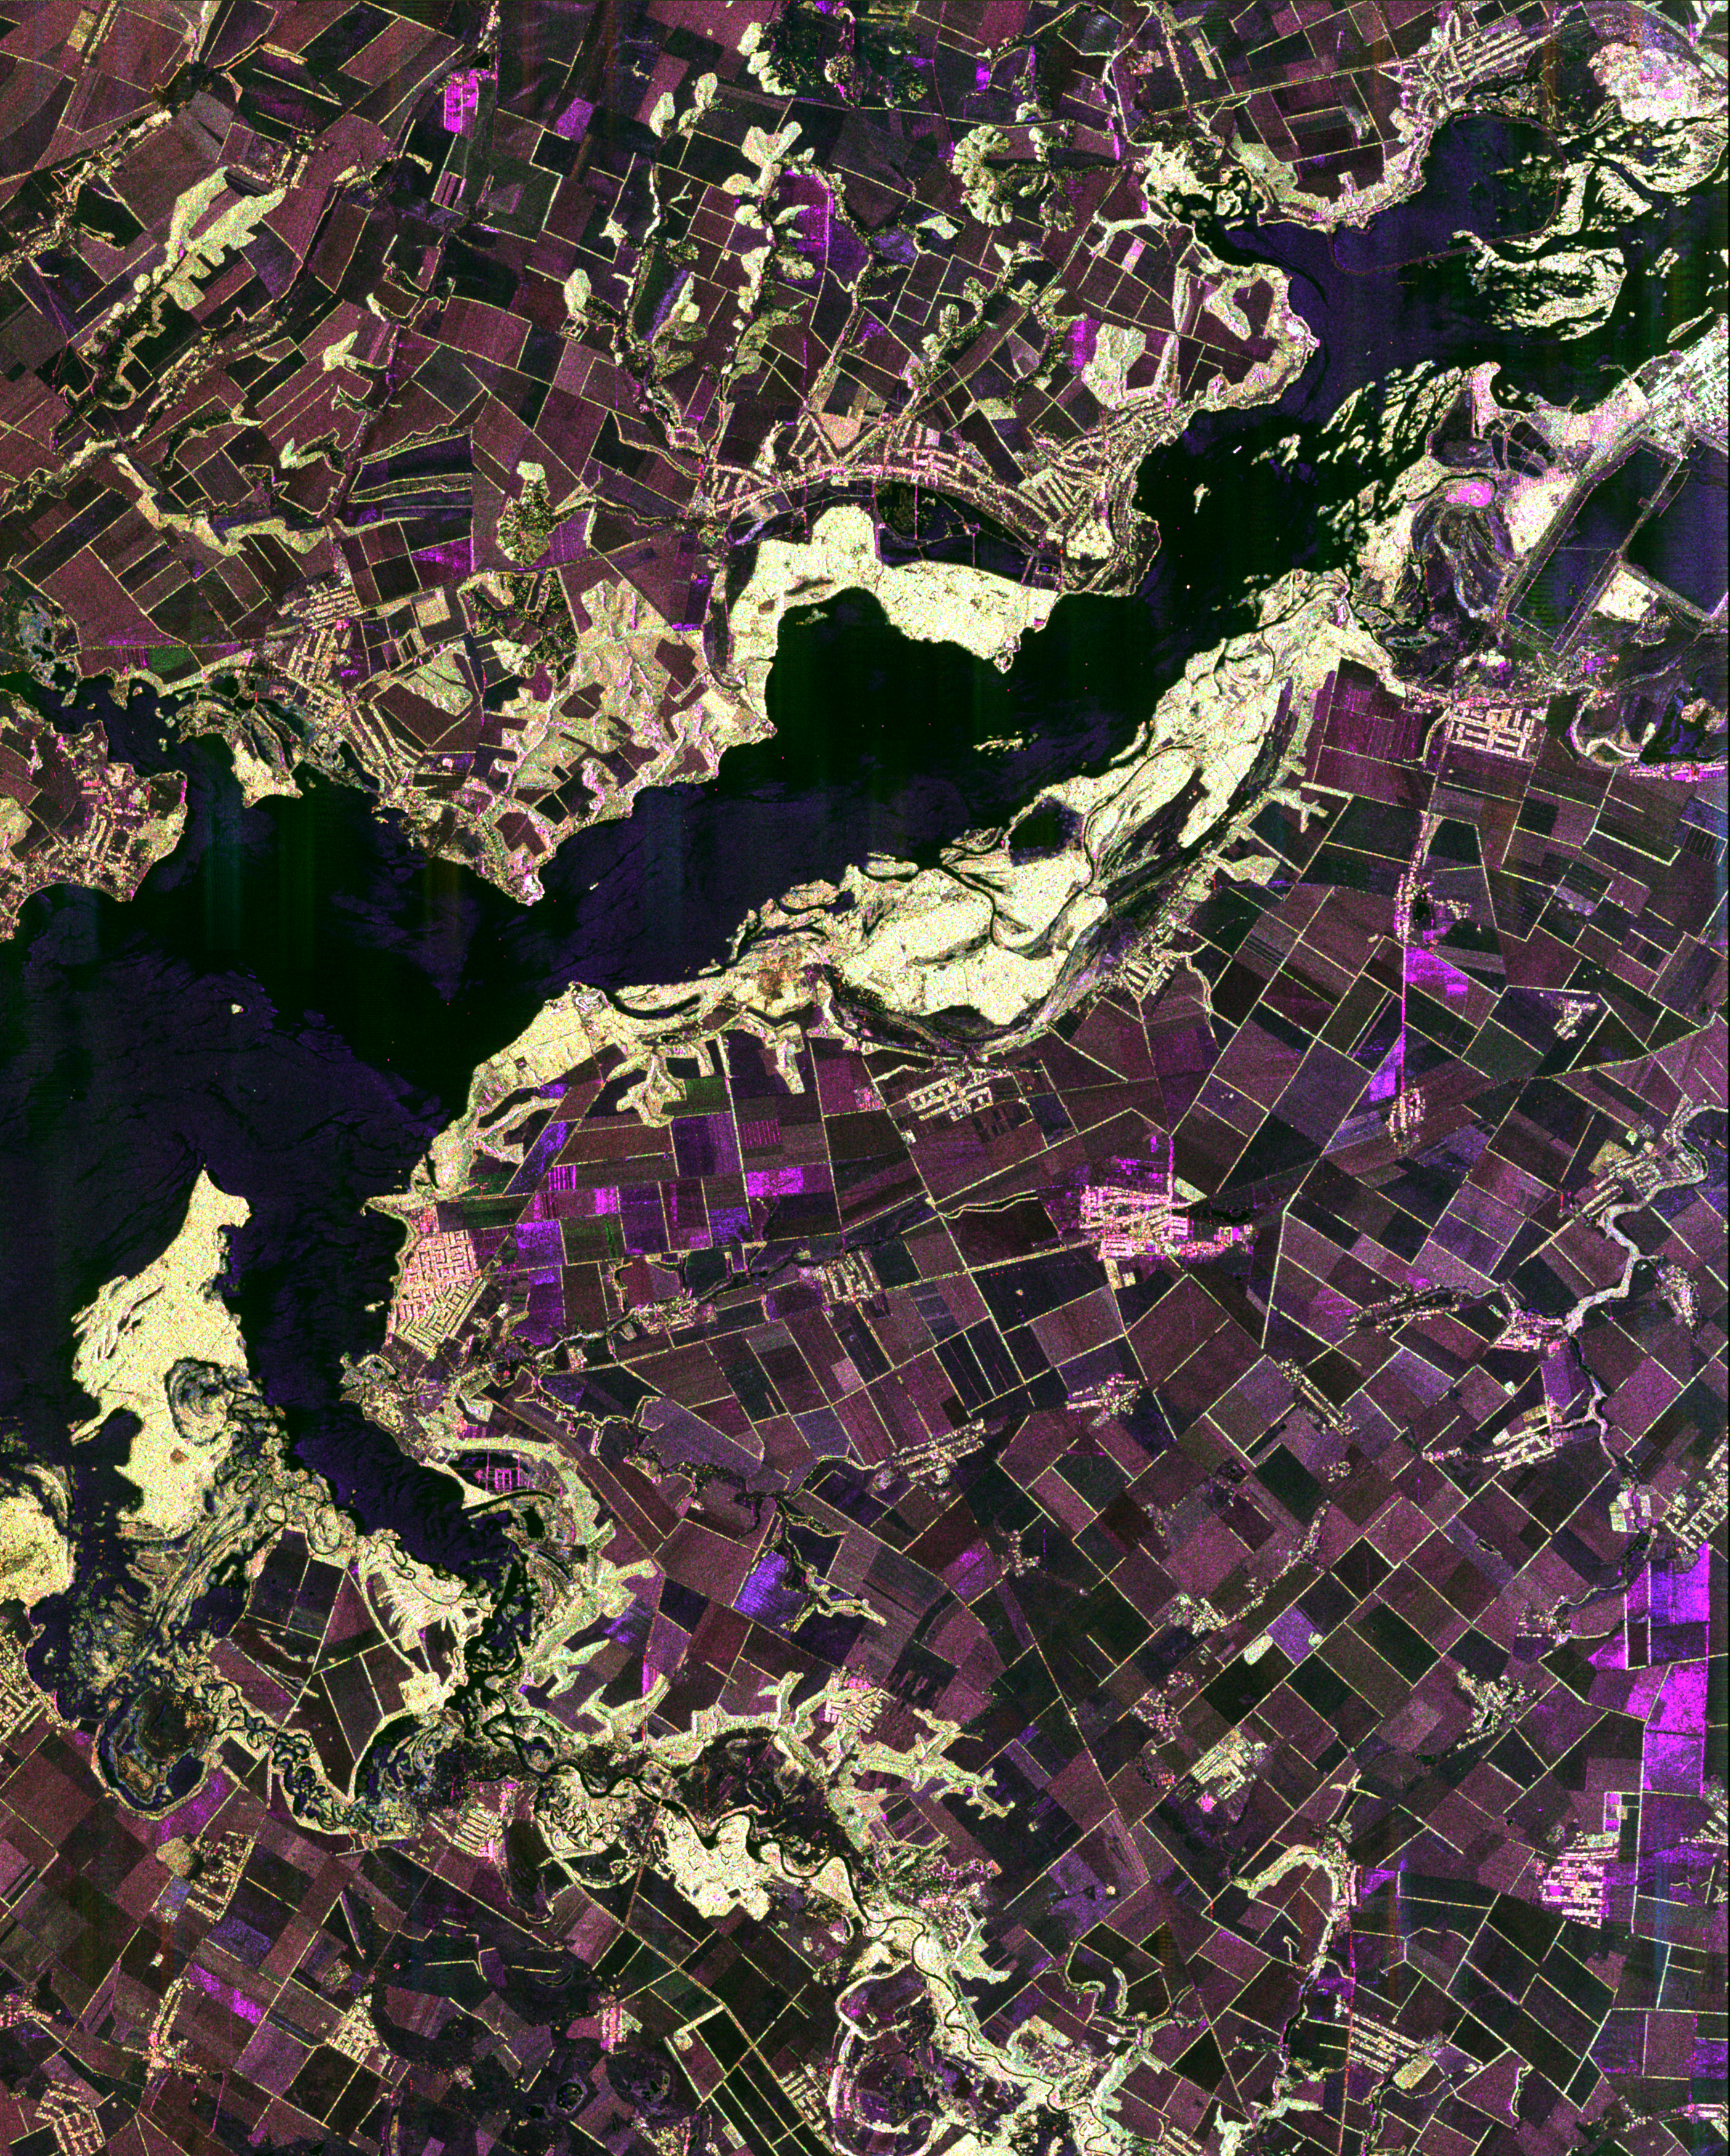

Space Radar Image of Dnieper River, Ukraine

This spaceborne radar image shows the intensive agricultural development in central Ukraine, along the Dnieper River. The area shown lies about 320 kilometers (198 miles) southeast of Kiev and about 360 kilometers (223 miles) northeast of Odessa. Central Ukraine is a rich agricultural region, producing primarily wheat and other grains. In this radar image taken in the early spring, most of the fields do not have active crops, so their relatively smooth texture results in dark shades of brown and purple. Boundaries between the fields consist of hedges or trees which appear as bright outlines. The bright yellowish areas along the river are riparian (riverbank) forest. The small tributary that flows into the Dnieper from the right side of the image is the Volch’ya River. Radar images can be used to map crop types, to monitor the health of crops, and to predict yields.

This image was acquired by Spaceborne Imaging Radar-C/X-Band Synthetic Aperture Radar (SIR-C/X-SAR) onboard the space shuttle Endeavour on April 15, 1994. The image is 45 kilometers by 35 kilometers (28 miles by 22 miles) and is centered at 49.0 degrees North latitude, 34.1 degrees East longitude. North is toward the upper right. The colors are assigned to different radar frequencies and polarizations of the radar as follows: red is L-band, horizontally transmitted and received; green is L-band, horizontally transmitted, vertically received; and blue is C-band, horizontally transmitted, vertically received. SIR-C/X-SAR, a joint mission of the German, Italian, and United States space agencies, is part of NASA’s Mission to Planet Earth.

Credit: NASA/JPL